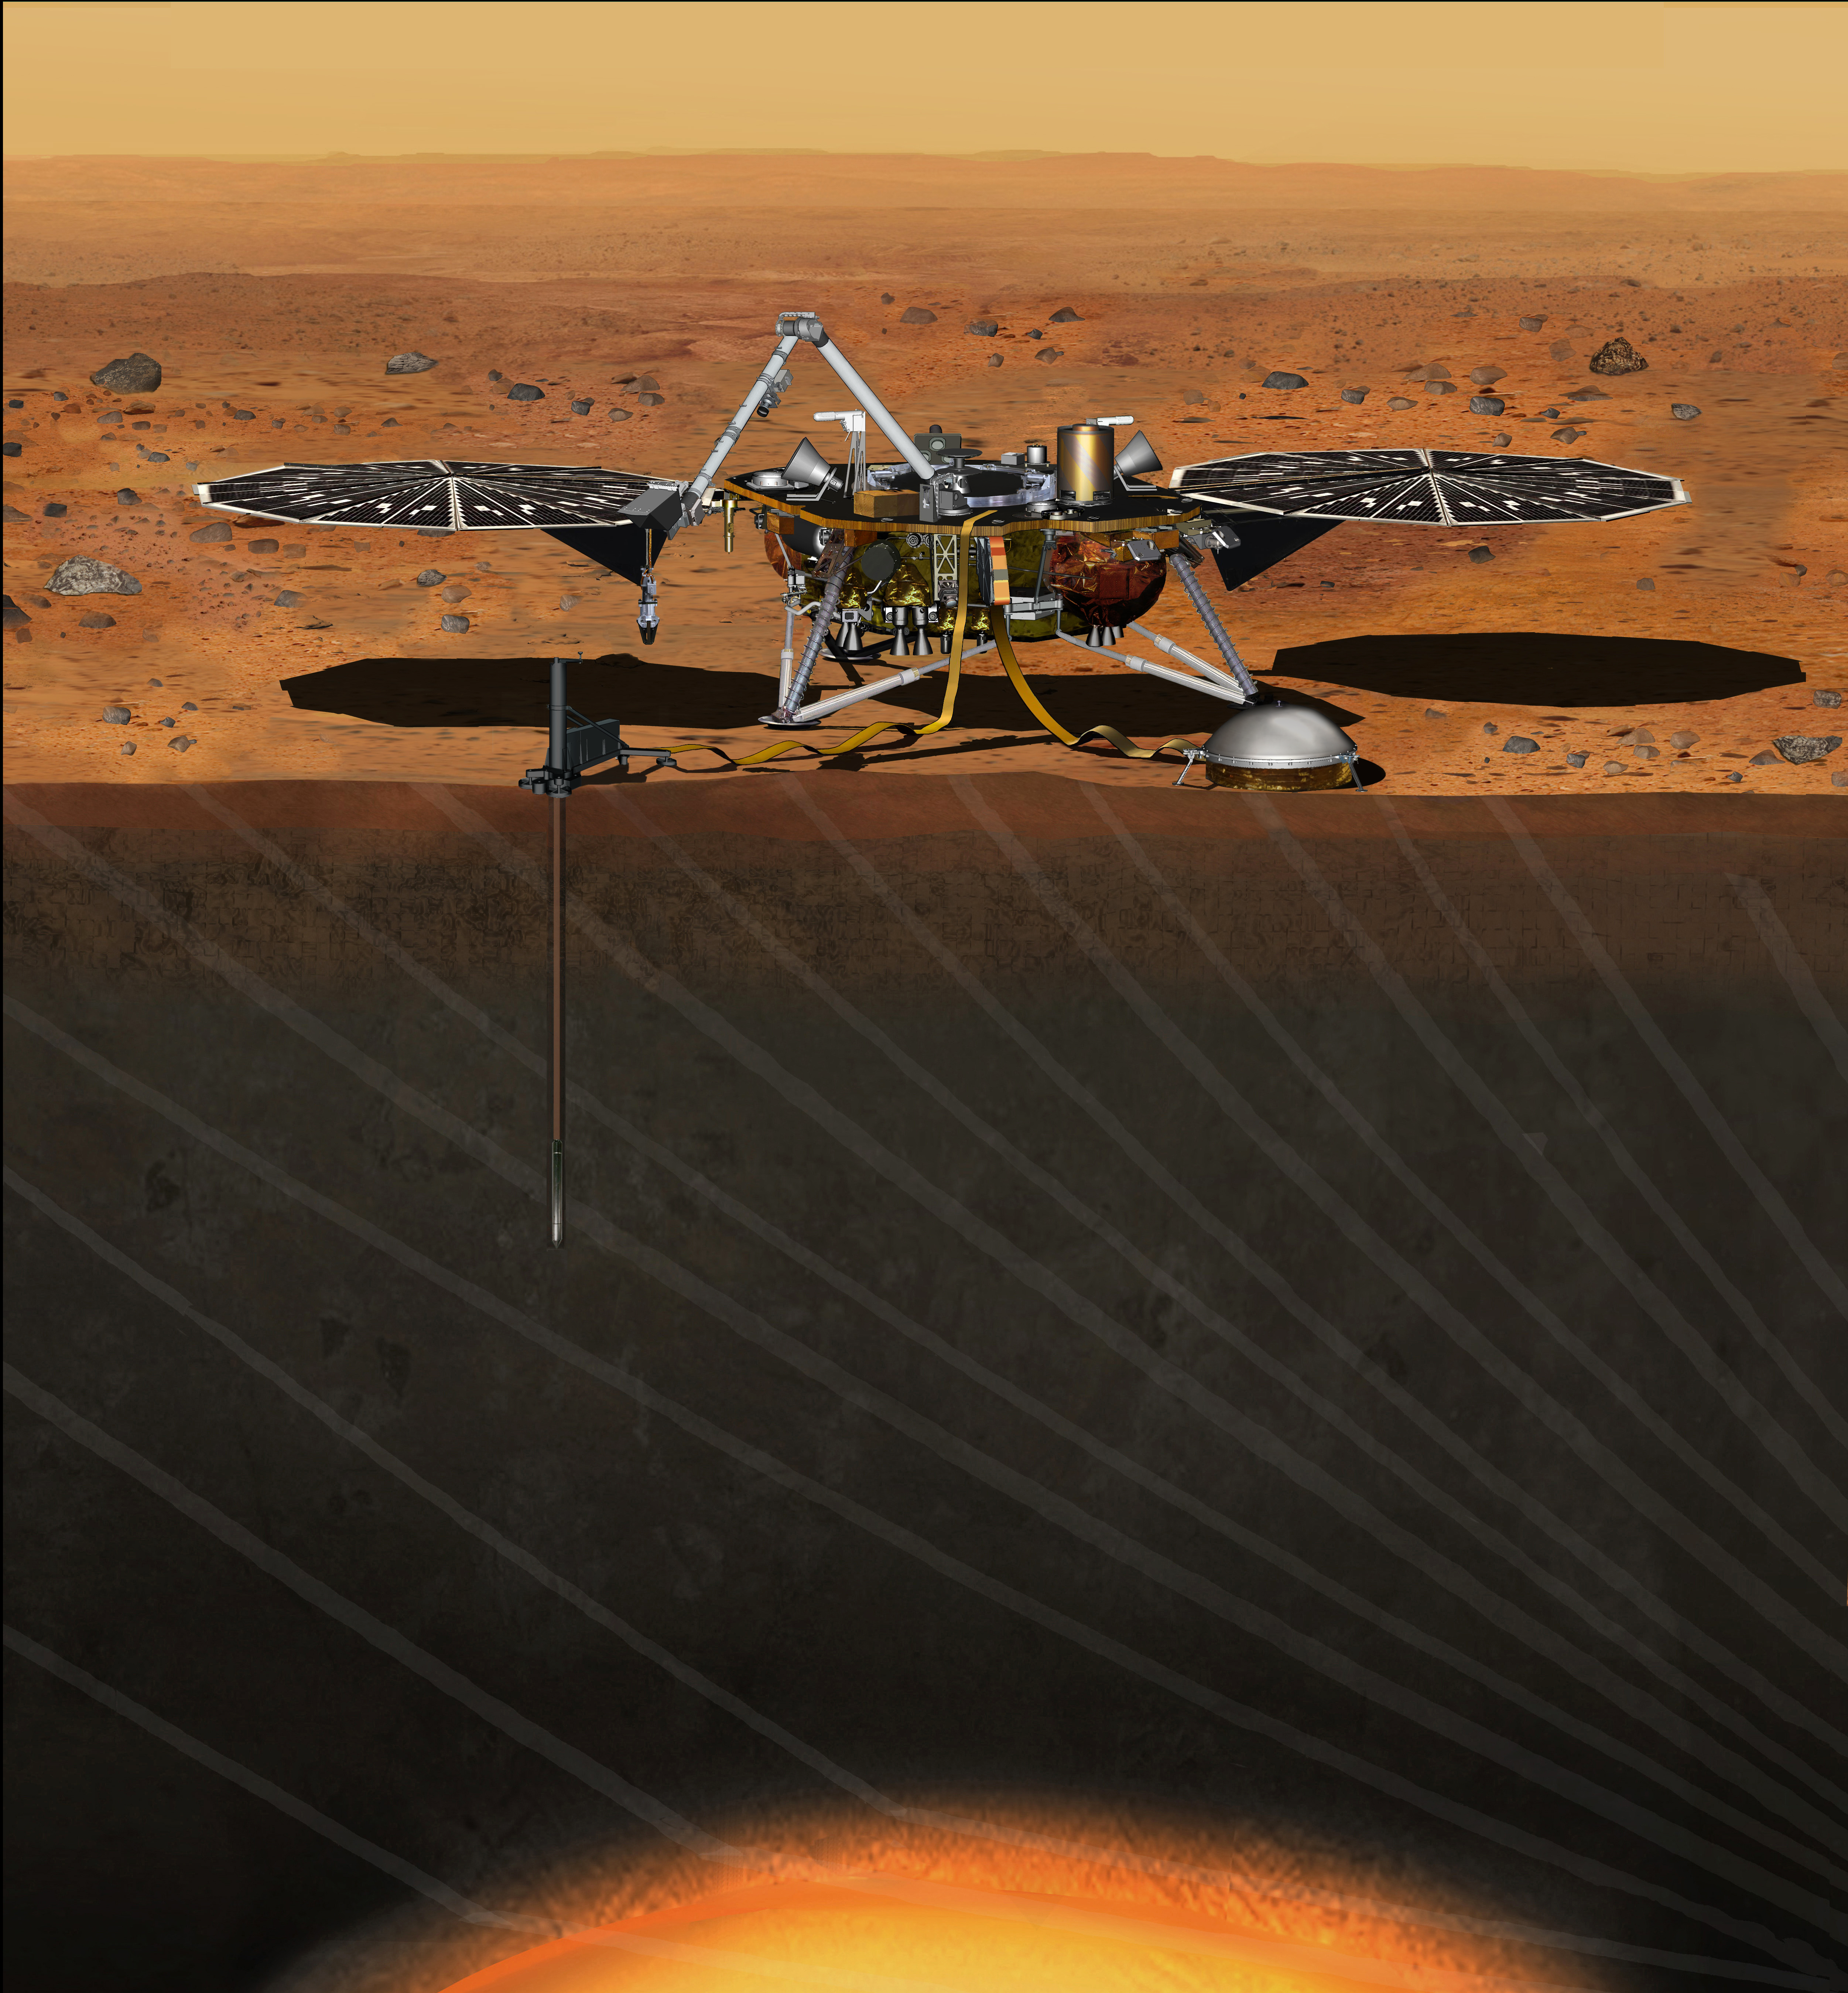

Artist’s Concept of InSight Lander on Mars

Note: This artist’s illustration has been updated to show the correct placement and look of Insight’s main instruments. For the latest artist rendition, see PIA19811.

This artist’s concept depicts the stationary NASA Mars lander known by the acronym InSight at work studying the interior of Mars. The InSight mission (for Interior Exploration using Seismic Investigations, Geodesy and Heat Transport) is scheduled to launch in March 2016 and land on Mars six months later. It will investigate processes that formed and shaped Mars and will help scientists better understand the evolution of our inner solar system’s rocky planets, including Earth.

InSight will deploy two instruments to the ground using a robotic arm: a seismometer (contributed by the French space agency Centre National d’Etudes Spatiales, or CNES) to measure the microscopic ground motions from distant marsquakes, providing detailed information about the interior structure of Mars; and a heat-flow probe (contributed by the German Aerospace Center, or DLR) designed to hammer itself 3 to 5 meters (about 16 feet) deep and monitor heat coming from the planet’s interior. The mission will also track the lander’s radio to measure wobbles in the planet’s rotation that relate to the size of its core and will include a camera and a suite of environmental sensors to monitor the weather and variations in the magnetic field. Lockheed Martin Space Systems, Denver, is building the spacecraft.

The following are shown in the annotated image:

  • Grapple – Mechanism at the end of the IDA that grips the instruments during deployment
  • Heat Flow Probe – Hammering mechanism that pulls the temperature sensors down into the regolith
  • HP3 – Heat Flow and Physical Properties Package, the heat flow experiment
  • IDC – Instrument Deployment Camera, pointable medium-resolution camera
  • IDA – Instrument Deployment Arm
  • ICC – Instrument Context Camera, fixed wide-angle camera
  • Pressure Inlet – Wind-shielded opening for pressure sensor
  • RISE Antenna – X-band radio antenna for the Rotation and Interior Structure Experiment
  • SEIS – Seismic Experiment for Interior Structure, the seismometer
  • Tethers – Cables carrying electrical power, commands and data between the lander and instruments
  • TWINS – Temperature and Winds for InSight, environmental sensors
  • UHF Antenna – Antenna used for communication with orbital relay spacecraft
  • WTS – Wind and Thermal Shield protecting the seismometer from the environment

InSight is part of NASA’s Discovery Program of competitively selected solar system exploration missions with highly focused scientific goals. NASA’s Marshall Space Flight Center in Huntsville, Ala., manages the Discovery Program for the agency’s Science Mission Directorate in Washington. NASA’s Jet Propulsion Laboratory, a division of the California Institute of Technology, Pasadena, manages InSight for the NASA Science Mission Directorate.

Credit: NASA/JPL-Caltech